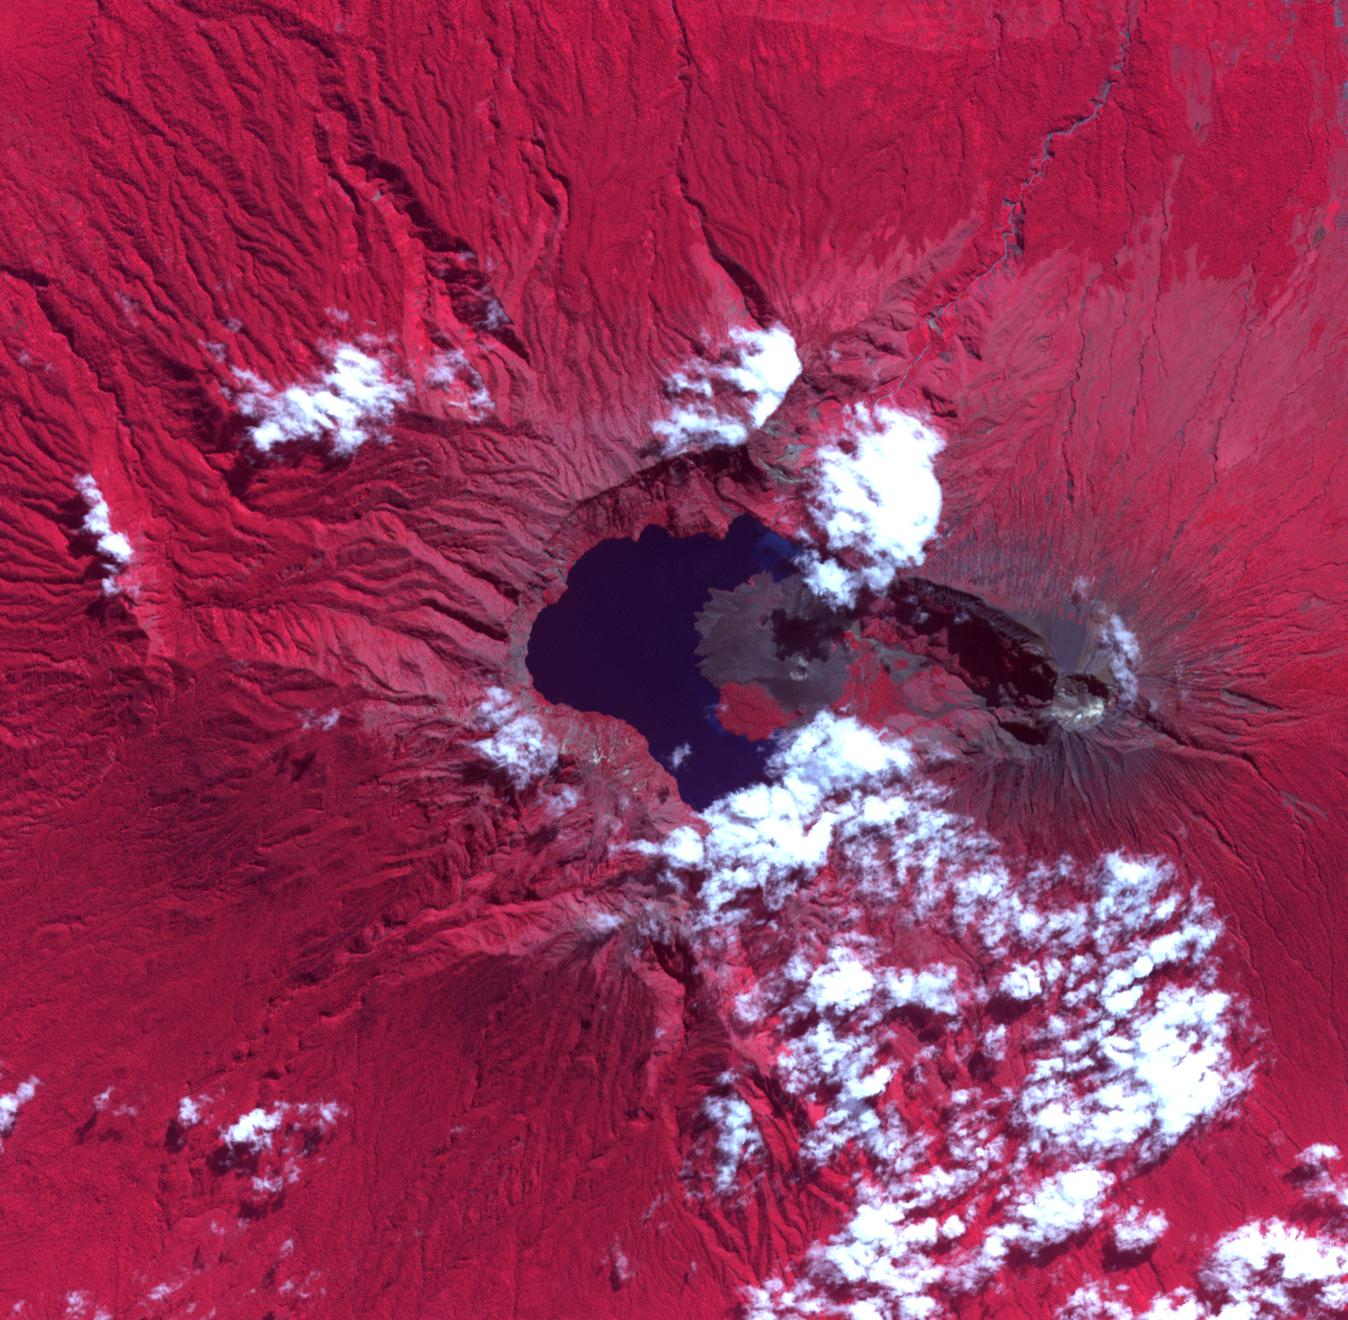

Rinjani Caldera, Indonesia

The Rinjani, Indonesia caldera-forming eruption is thought to have occurred in the 13th century. This 1257 Samalas eruption is now considered the likely source of high concentrations of sulfur found in widely dispersed ice core samples and may have been the most powerful volcanic blast since humans learned to write. The massive eruption may have triggered an episode of global cooling and failed harvests. Before this eruption, the Segara Anak caldera was a volcanic mountain named Samalas, which was higher than Rinjani. The image was acquired June 22, 2022, covers an area of 19.8 by 20.2 km, and is located at 8.4 degrees south, 116.4 degrees east.

With its 14 spectral bands from the visible to the thermal infrared wavelength region and its high spatial resolution of about 50 to 300 feet (15 to 90 meters), ASTER images Earth to map and monitor the changing surface of our planet. ASTER is one of five Earth-observing instruments launched Dec. 18, 1999, on Terra. The instrument was built by Japan’s Ministry of Economy, Trade and Industry. A joint U.S./Japan science team is responsible for validation and calibration of the instrument and data products.

The broad spectral coverage and high spectral resolution of ASTER provides scientists in numerous disciplines with critical information for surface mapping and monitoring of dynamic conditions and temporal change. Example applications are monitoring glacial advances and retreats; monitoring potentially active volcanoes; identifying crop stress; determining cloud morphology and physical properties; wetlands evaluation; thermal pollution monitoring; coral reef degradation; surface temperature mapping of soils and geology; and measuring surface heat balance.

The U.S. science team is located at NASA’s Jet Propulsion Laboratory in Pasadena, Calif. The Terra mission is part of NASA’s Science Mission Directorate, Washington.

Credit: NASA/METI/AIST/Japan Space Systems, and U.S./Japan ASTER Science Team